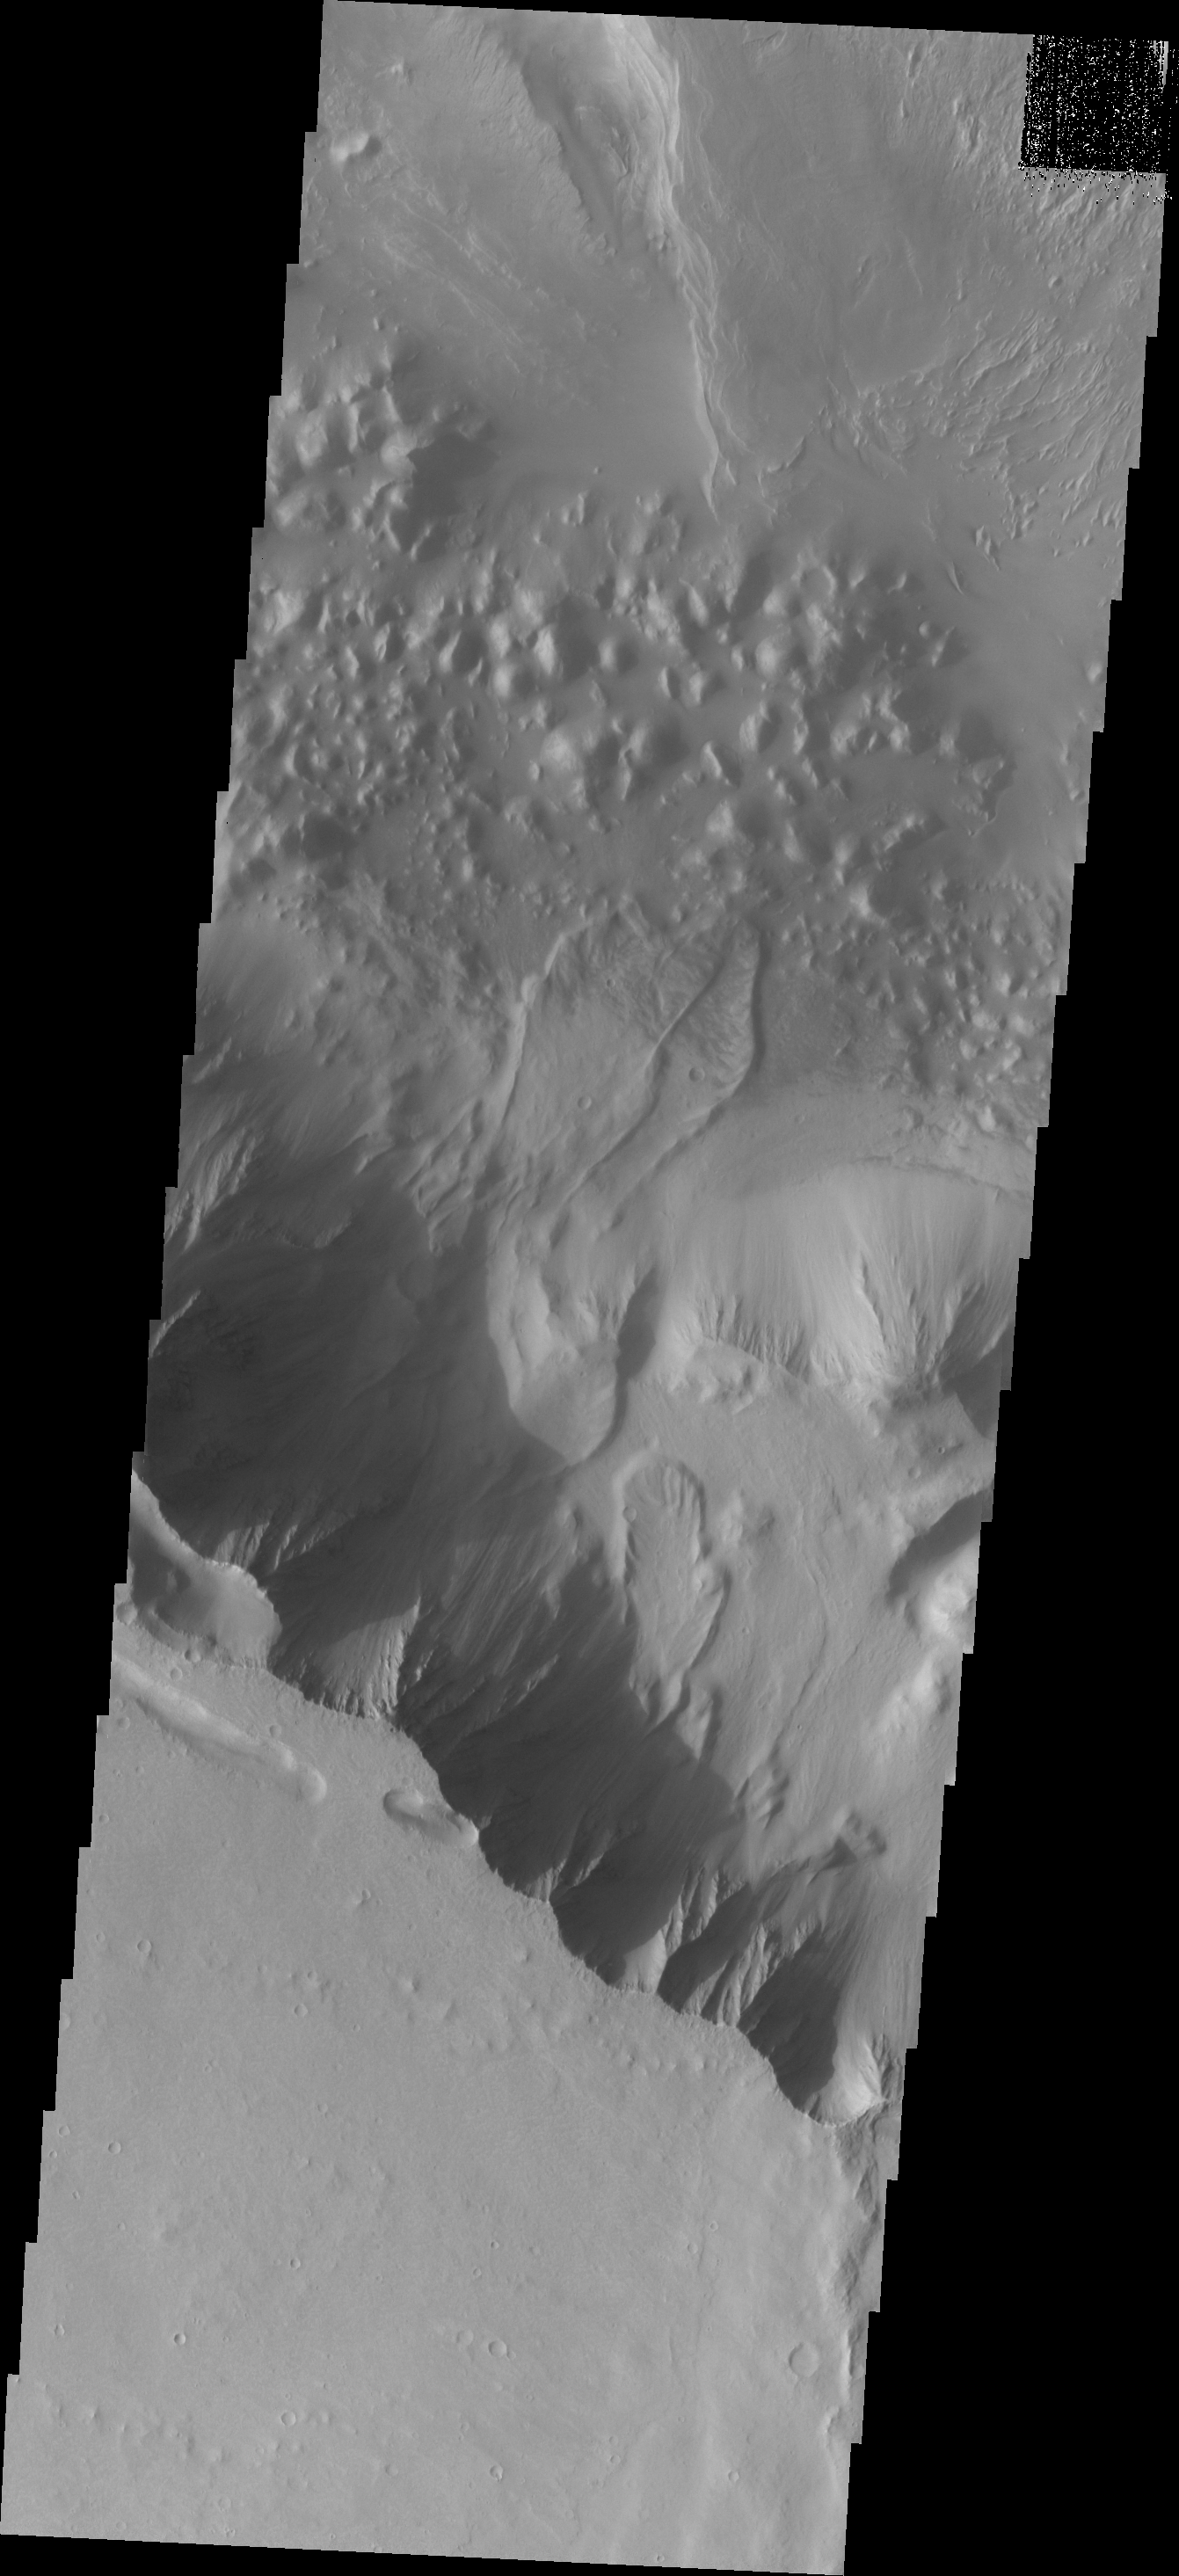

Investigating Mars: Melas Chasma

Melas Chasma is part of the largest canyon system on Mars, Valles Marineris. At only 563 km long (349 miles) it is not the longest canyon, but it is the widest. Located in the center of Valles Marineris, it has depths up to 9 km below the surrounding plains, and is the location of many large landslide deposits, as will as layered materials and sand dunes. There is evidence of both water and wind action as modes of formation for many of the interior deposits. This VIS image is located right at the edge of the canyon with the surrounding plains – the flat area at the bottom of the image. Some small landslide deposits are visible originating at the cliff side.

The Odyssey spacecraft has spent over 15 years in orbit around Mars, circling the planet more than 69000 times. It holds the record for longest working spacecraft at Mars. THEMIS, the IR/VIS camera system, has collected data for the entire mission and provides images covering all seasons and lighting conditions. Over the years many features of interest have received repeated imaging, building up a suite of images covering the entire feature. From the deepest chasma to the tallest volcano, individual dunes inside craters and dune fields that encircle the north pole, channels carved by water and lava, and a variety of other feature, THEMIS has imaged them all. For the next several months the image of the day will focus on the Tharsis volcanoes, the various chasmata of Valles Marineris, and the major dunes fields. We hope you enjoy these images!

Credit: NASA/JPL-Caltech/ASU